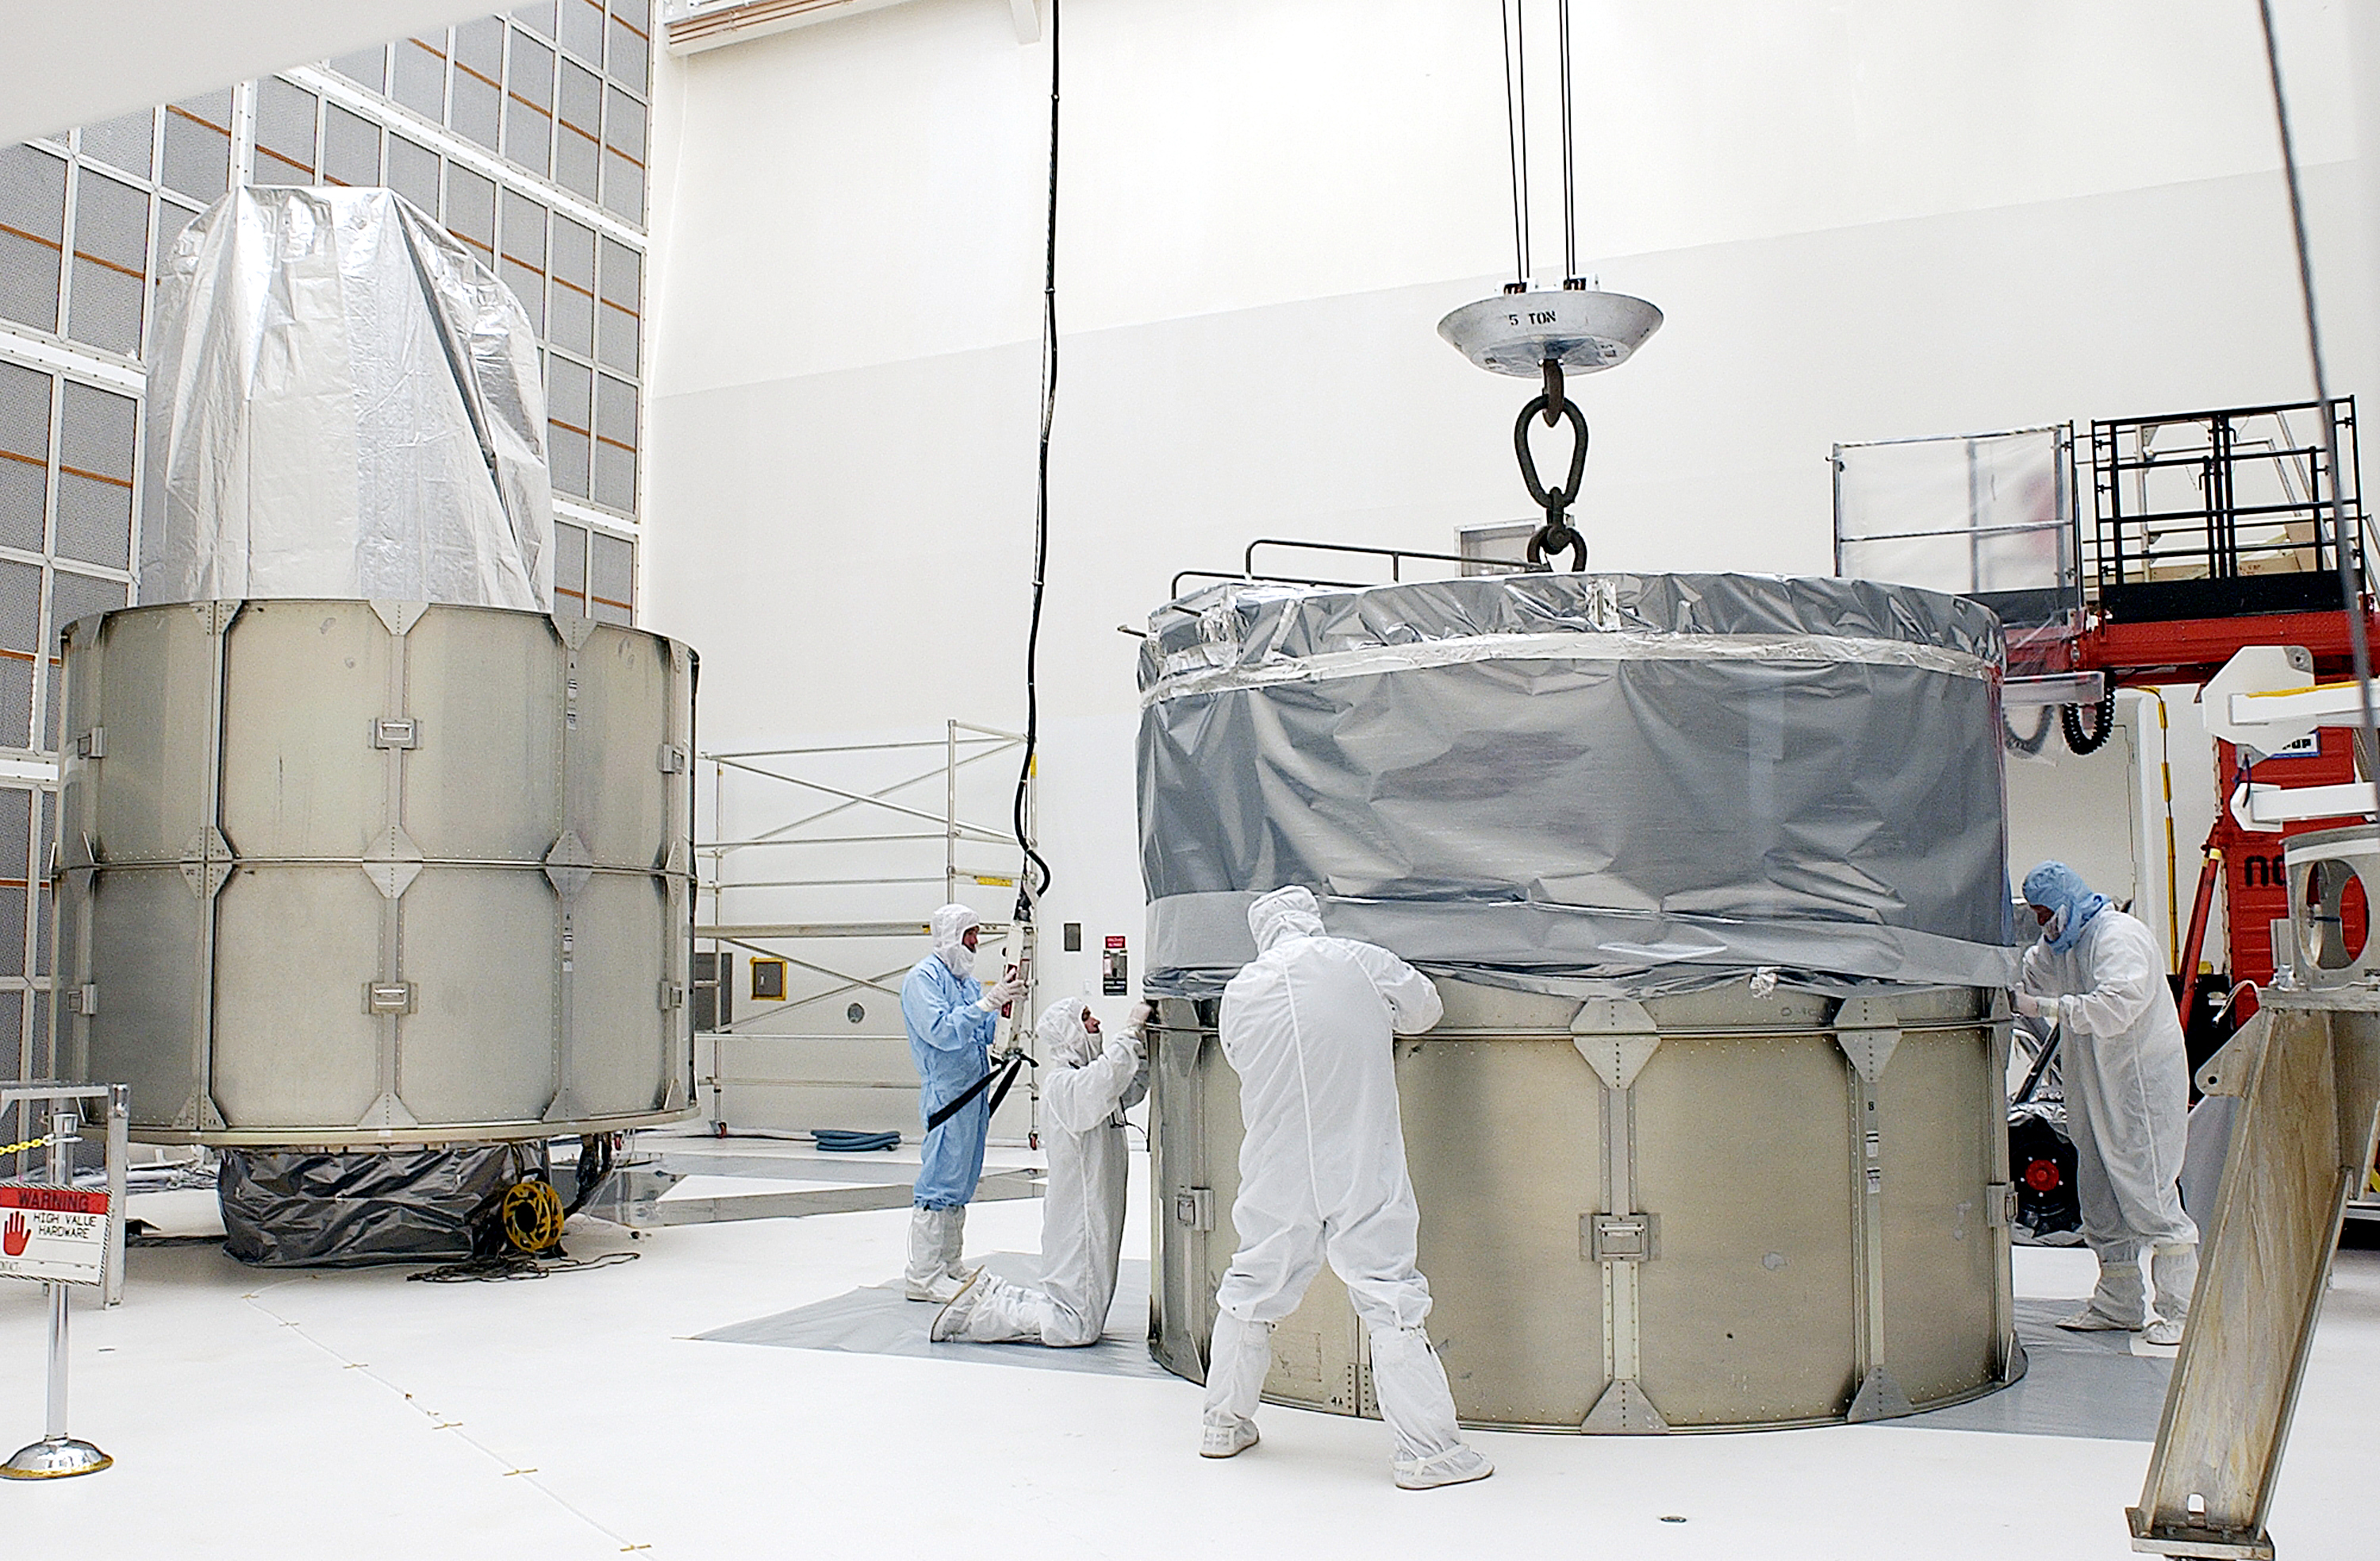

Canister

The Spitzer Space Telescope is placed in its payload canister for transfer to the launch pad before its aborted earlier launch. Spitzer was later moved back off its rocket and subsequently launched on a different vehicle on August 25, 2003.

Credit: NASA/KSC